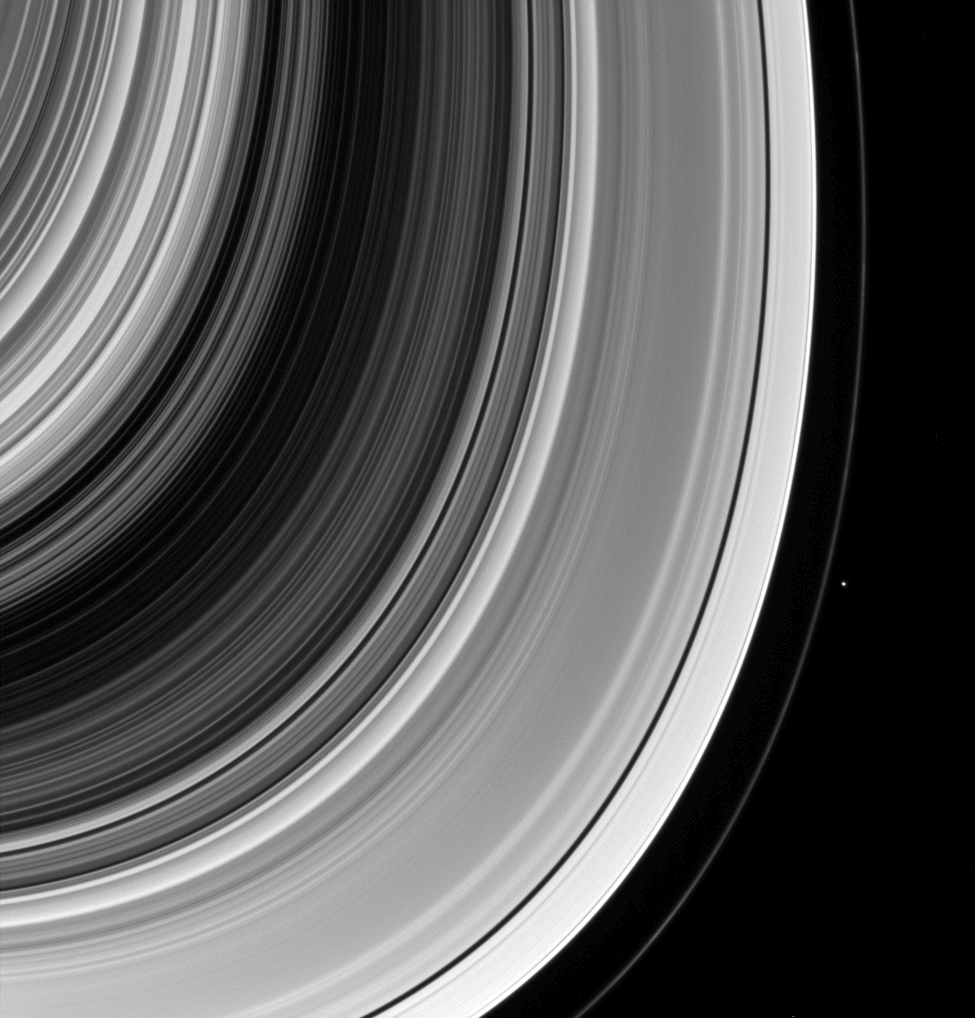

Shepherd and Flock

The F ring shepherd Pandora is captured here along with other well-known examples of how Saturn’s moons shape the rings. From the narrow F ring, to the gaps in the A ring, to the Cassini Division, Saturn’s rings are a masterpiece of gravitational sculpting by the moons.

Pandora (50 miles, or 81 kilometers across), along with its fellow shepherd Prometheus (53 miles, or 86 kilometers across), helps confine the F ring and keep it from spreading.

This view looks toward the unilluminated side of the rings from about 31 degrees below the ringplane. The image was taken in visible light with the Cassini spacecraft wide-angle camera on March 8, 2014.

The view was obtained at a distance of approximately 533,000 miles (858,000 kilometers) from Saturn and at a Sun-Saturn-spacecraft, or phase, angle of 63 degrees. Image scale is 32 miles (51 kilometers) per pixel.

The Cassini-Huygens mission is a cooperative project of NASA, the European Space Agency and the Italian Space Agency. NASA’s Jet Propulsion Laboratory, a division of the California Institute of Technology in Pasadena, manages the mission for NASA’s Science Mission Directorate, Washington. The Cassini orbiter and its two onboard cameras were designed, developed and assembled at JPL. The imaging operations center is based at the Space Science Institute in Boulder, Colo.

Credit: NASA/JPL-Caltech/Space Science Institute